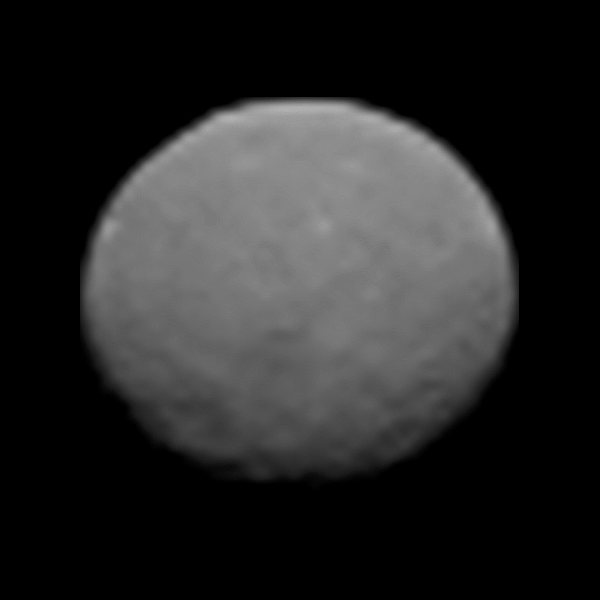

Ceres Sharper Than Ever (Animation)

This animation of the dwarf planet Ceres was made by combining images taken by NASA’s Dawn spacecraft on January 25, 2015. The spacecraft’s framing camera took these images, at a distance of about 147,000 miles (237,000 kilometers) from Ceres, and they represent the highest-resolution views to date of the dwarf planet.

Dawn’s mission to Vesta and Ceres is managed by the Jet Propulsion Laboratory for NASA’s Science Mission Directorate in Washington. Dawn is a project of the directorate’s Discovery Program, managed by NASA’s Marshall Space Flight Center in Huntsville, Ala. UCLA is responsible for overall Dawn mission science. Orbital Sciences Corp. of Dulles, Va., designed and built the spacecraft. JPL is managed for NASA by the California Institute of Technology in Pasadena. The framing cameras were provided by the Max Planck Institute for Solar System Research, Göttingen, Germany, with significant contributions by the German Aerospace Center (DLR) Institute of Planetary Research, Berlin, and in coordination with the Institute of Computer and Communication Network Engineering, Braunschweig. The visible and infrared mapping spectrometer was provided by the Italian Space Agency and the Italian National Institute for Astrophysics, built by Selex ES, and is managed and operated by the Italian Institute for Space Astrophysics and Planetology, Rome. The gamma ray and neutron detector was built by Los Alamos National Laboratory, New Mexico, and is operated by the Planetary Science Institute, Tucson, Arizona.

Credit: NASA/JPL-Caltech/UCLA/MPS/DLR/IDA